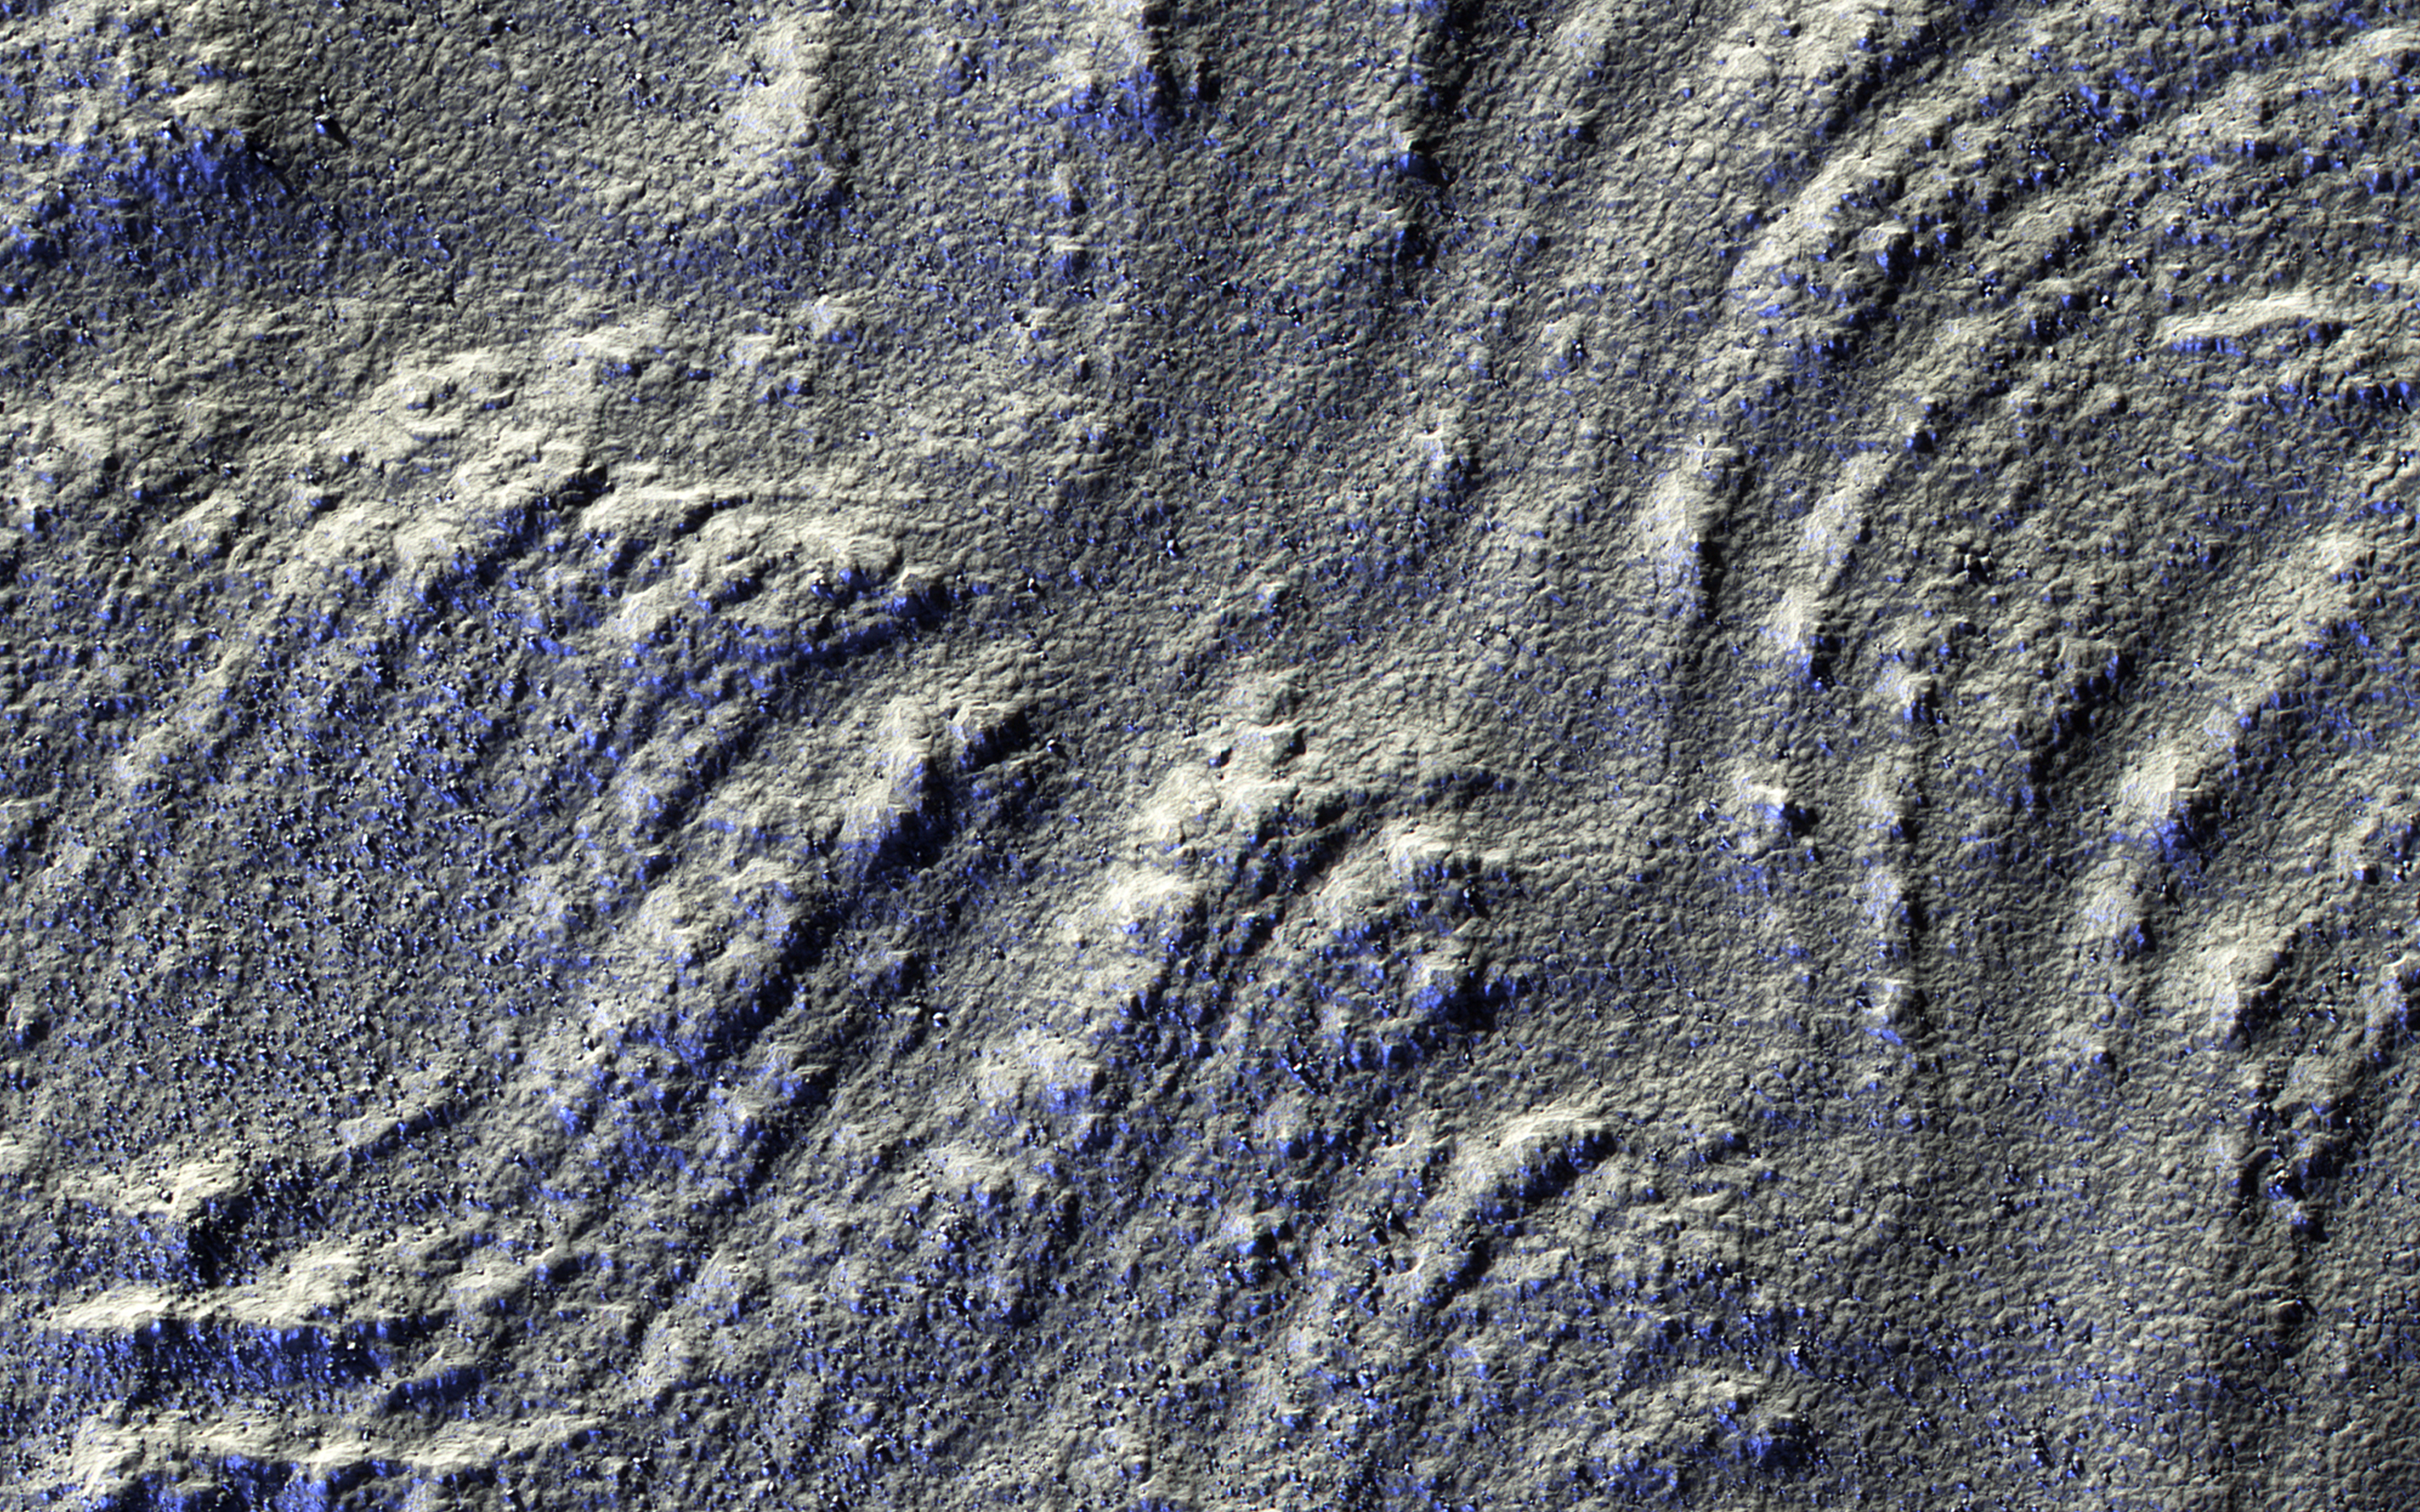

Glorious Glacier

This image has low-sun lighting that accentuates the many transverse ridges on this slope, extending from Euripus Mons (mountains).

These flow-like structures were previously called “lobate debris aprons,” but the Shallow Radar (SHARAD) instrument on MRO has shown that they are actually debris-covered flows of ice, or glaciers. There is no evidence for present-day flow of these glaciers, so they appear to be remnants of past climates.

The University of Arizona, Tucson, operates HiRISE, which was built by Ball Aerospace & Technologies Corp., Boulder, Colo. NASA’s Jet Propulsion Laboratory, a division of the California Institute of Technology in Pasadena, manages the Mars Reconnaissance Orbiter Project for NASA’s Science Mission Directorate, Washington.

Credit: NASA/JPL-Caltech/Univ. of Arizona